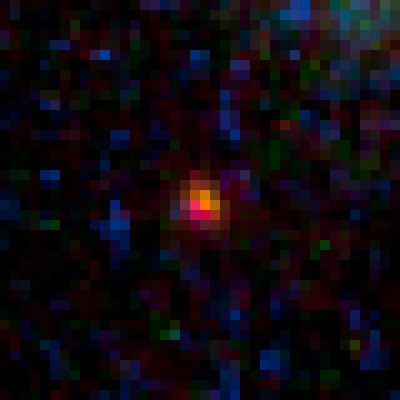

Lensed Object MACS0647-JD

Object Name: MACS0647-JD
Object Description: z=11 Galaxy Candidate
Instrument: HST/ACS/WFC and HST/WFC3/IR
Filters: ACS/WFC: F435W (B), F475W (g), F555W (V), F606W (V), F625W (r), F775W (I), F814W (I), and F850LP (z)WFC3/IR: F105W (Y), F110W (YJ), F125W (J), F140W (JH), and F160W (H)
Exposure Time: 27.5 hours

This image is a composite of separate exposures acquired by the ACS and WFC3 instruments. Several filters were used to sample various wavelengths. The color results from assigning different hues (colors) to each monochromatic (grayscale) image associated with an individual filter. In this case, the assigned colors are: Blue: ACS/WFC F435W (B) + F475W (g) + F555W (V) + F606W (V) + F625W (r) Green: ACS/WFC F775W (I) + F814W (I) + F850LP (z), and WFC3/IR F105W (Y) + F110W (YJ) + F125W (J) Red: WFC3/IR F140W (JH) + F160W (H)

Credit: NASA, ESA, M. Postman and D. Coe (STScI), and the CLASH Team